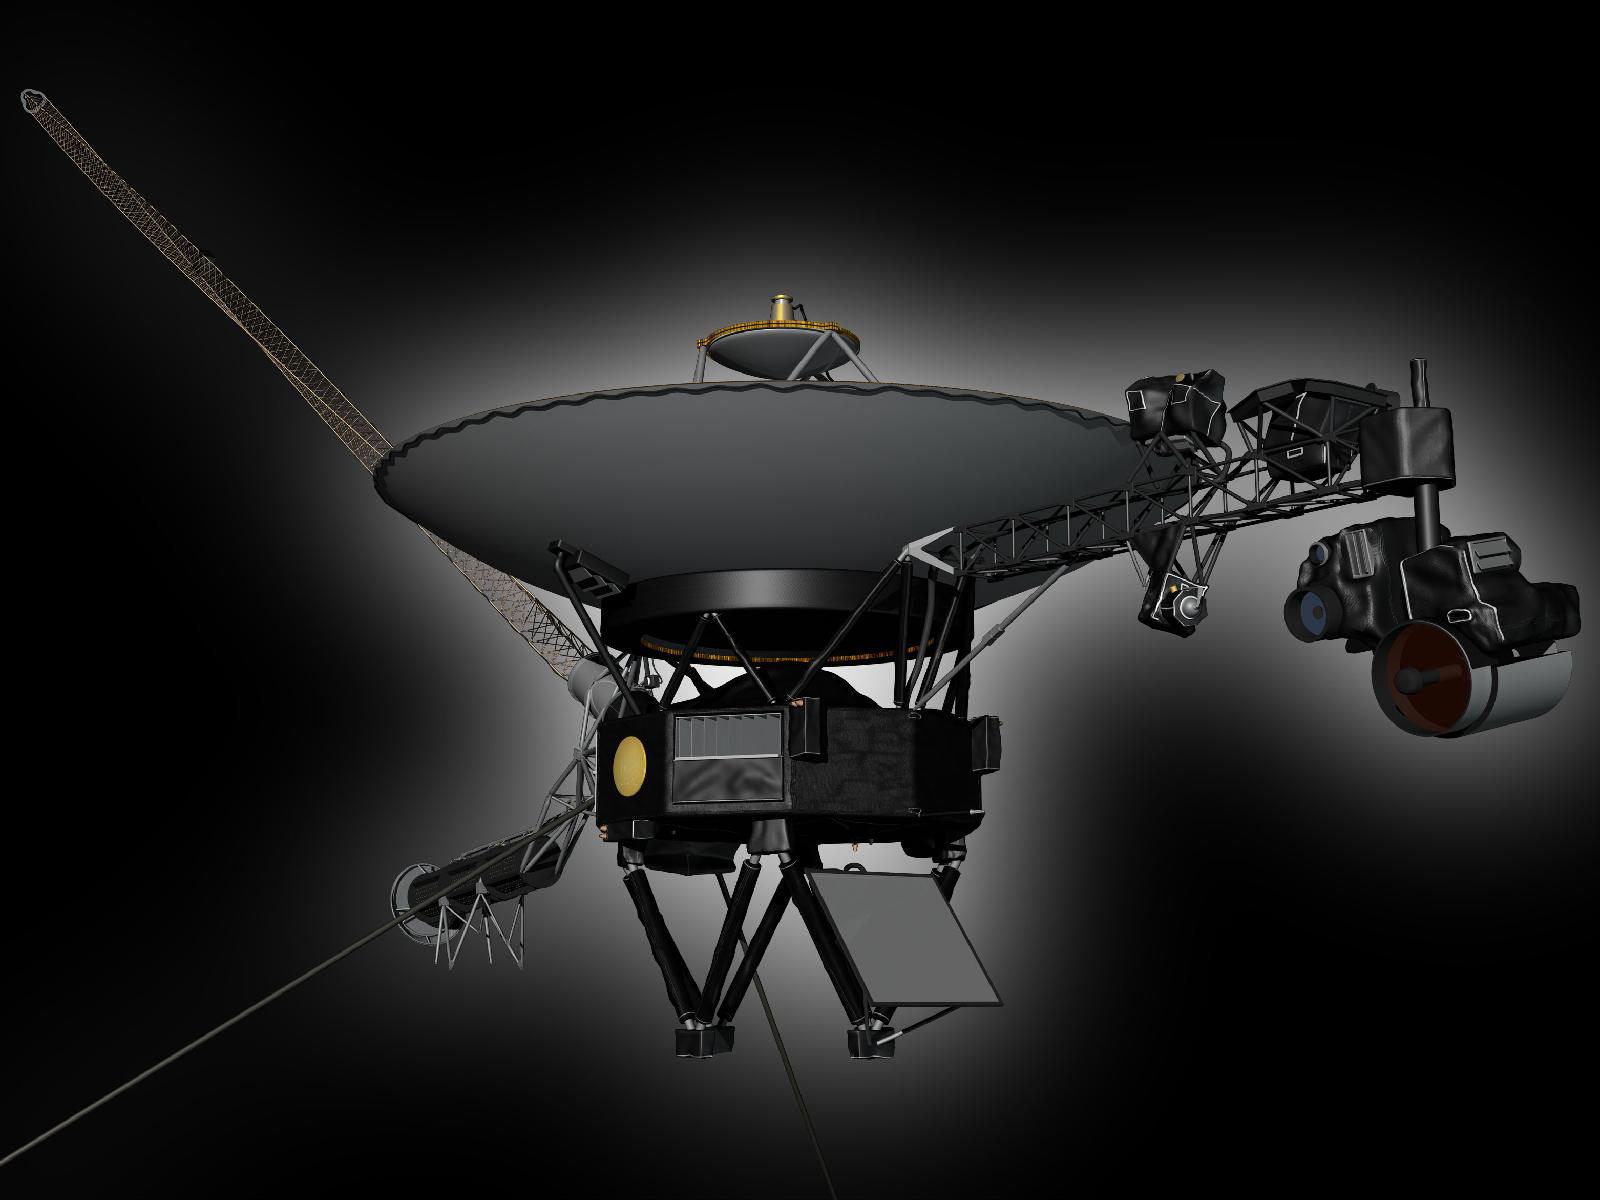

Model of Voyager (Artist Concept)

This artist’s rendering shows NASA’s Voyager spacecraft. On the boom to the right, the Cosmic Ray Science instrument, Low Energy Charged Particle detector, the Infrared Spectrometer and Radiometer, Ultraviolet Spectrometer, Photopolarimeter and Wide and Narrow Angle Cameras are visible. The bright gray square is an optical calibration plate for the instruments. The Golden Record, containing images and sounds from Earth, is the yellow circle on the main spacecraft body. The dish is the spacecraft’s high-gain antenna for communications with Earth. The magnetometer boom stretches out to the upper left. The radio isotope thermoelectric generators, Voyager’s power source, are visible to the lower left.

The two long thin rods extending out to the left are antennas used by the Plasma Wave instrument. The Planetary Radio instrument also used these antennas when it was turned on.

The two Voyager spacecraft are identical. Voyager 2 was launched on Aug. 20, 1977. Voyager 1 was launched on Sept. 5, 1977.

The Voyagers were built by NASA’s Jet Propulsion Laboratory in Pasadena, Calif., which continues to operate both spacecraft. JPL is a division of the California Institute of Technology in Pasadena. The Voyager missions are a part of the NASA Heliophysics System Observatory, sponsored by the Heliophysics Division of the Science Mission Directorate.

Credit: NASA/JPL-Caltech